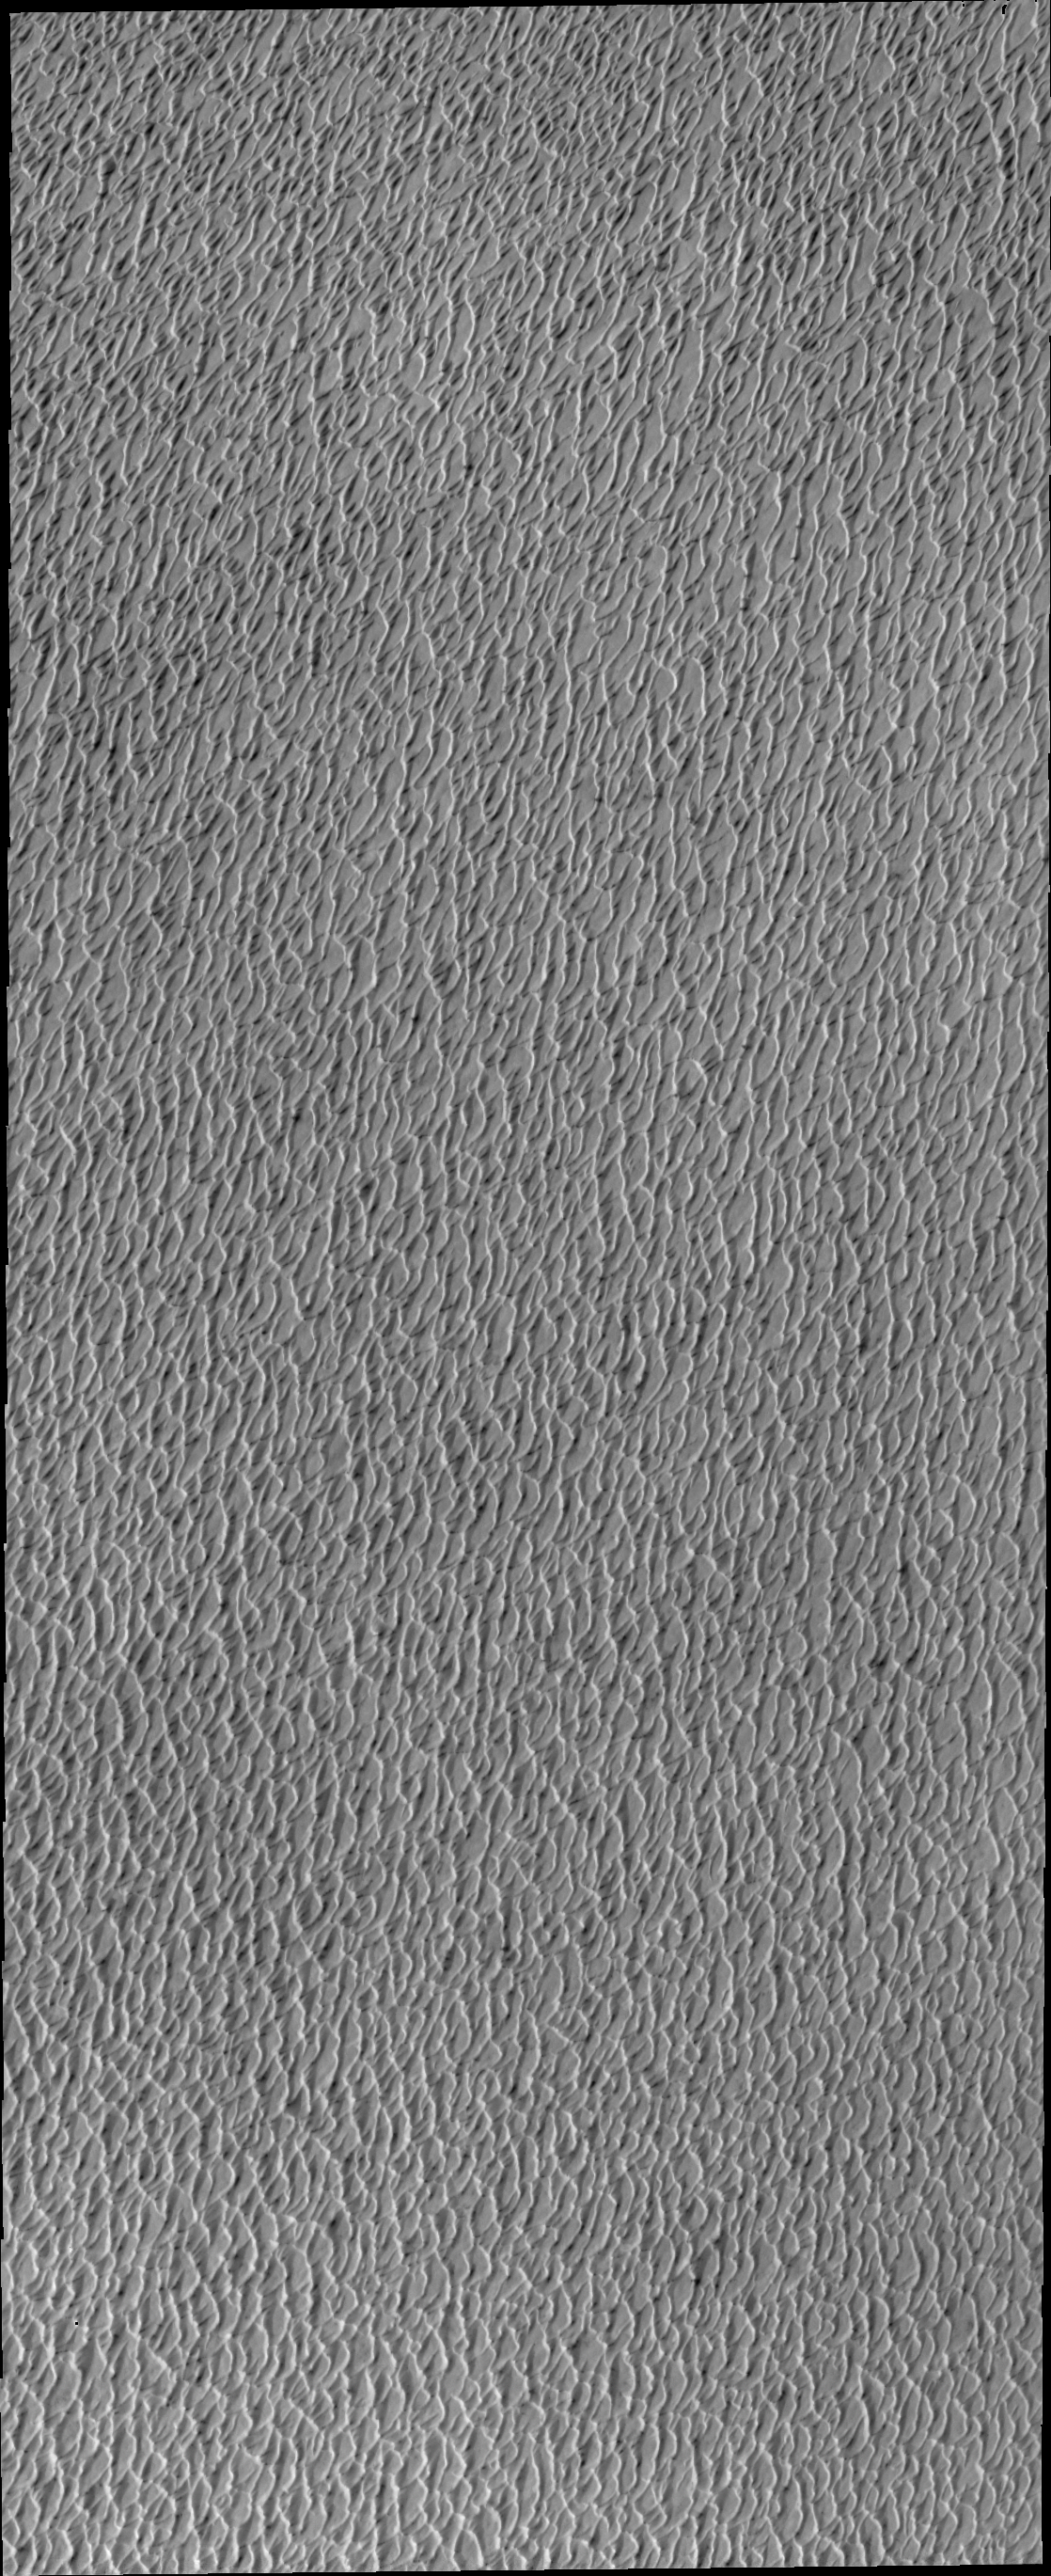

Polar Dunes

Spring in the northern polar region means the return of the sun. This image shows a small portion of the north polar sand sea, an immense region of sand dunes. The dunes are just starting to shed their winter frost and will darken as spring becomes summer and the dark sand is revealed.

Image information: VIS instrument. Latitude 82.1N, Longitude 182.3E. 20 meter/pixel resolution.

Please see the THEMIS Data Citation Note for details on crediting THEMIS images.

Note: this THEMIS visual image has not been radiometrically nor geometrically calibrated for this preliminary release. An empirical correction has been performed to remove instrumental effects. A linear shift has been applied in the cross-track and down-track direction to approximate spacecraft and planetary motion. Fully calibrated and geometrically projected images will be released through the Planetary Data System in accordance with Project policies at a later time.

NASA’s Jet Propulsion Laboratory manages the 2001 Mars Odyssey mission for NASA’s Office of Space Science, Washington, D.C. The Thermal Emission Imaging System (THEMIS) was developed by Arizona State University, Tempe, in collaboration with Raytheon Santa Barbara Remote Sensing. The THEMIS investigation is led by Dr. Philip Christensen at Arizona State University. Lockheed Martin Astronautics, Denver, is the prime contractor for the Odyssey project, and developed and built the orbiter. Mission operations are conducted jointly from Lockheed Martin and from JPL, a division of the California Institute of Technology in Pasadena.

Credit: NASA/JPL/ASU